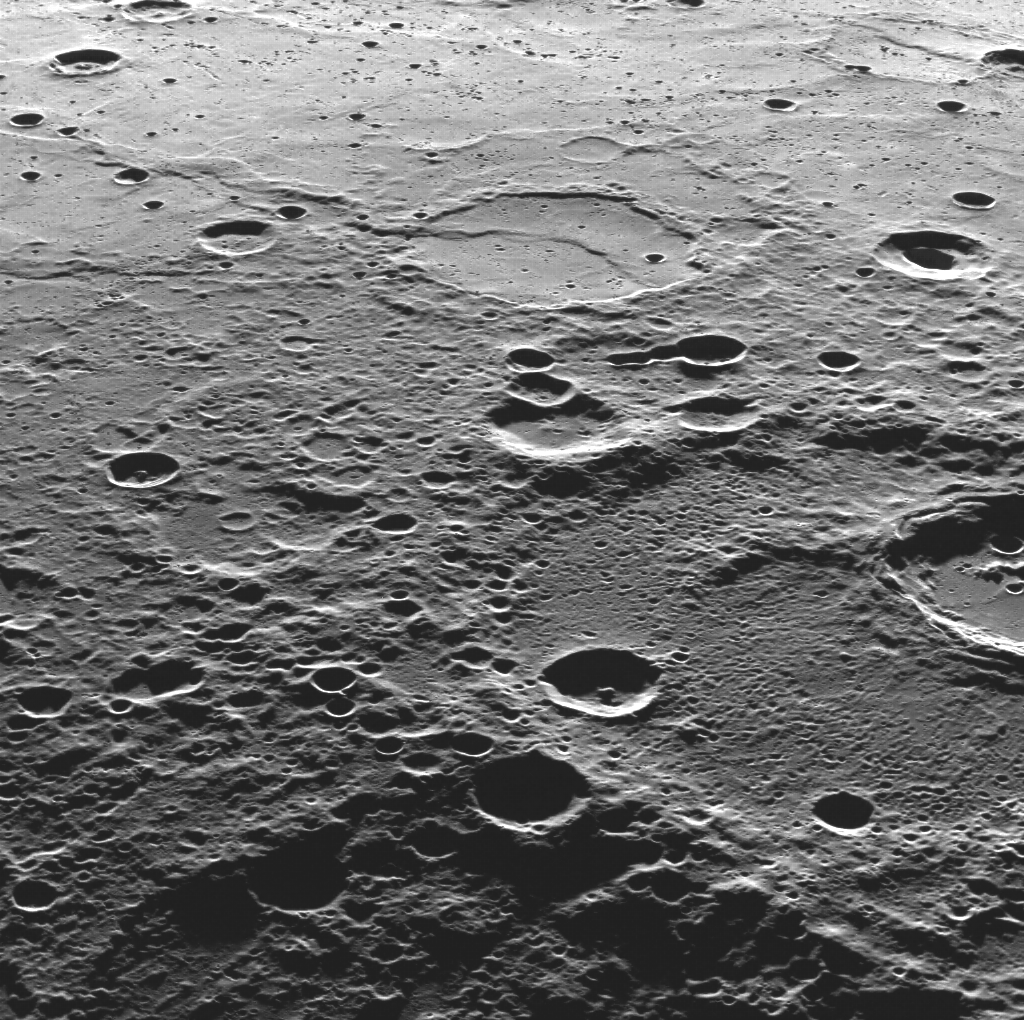

A View Towards the Plains

This view was captured as MDIS pointed to the east, which is oriented as the top of this image. Smooth plains extend into the distance, while the closer ground near the bottom of the image is more heavily cratered and hence rougher in texture. This location is on the edge of volcanic smooth plains that covers a a great extent of Mercury’s northern region.

This image was acquired as part of MDIS’s high-resolution surface morphology base map. The surface morphology base map will cover more than 90% of Mercury’s surface with an average resolution of 250 meters/pixel (0.16 miles/pixel or 820 feet/pixel). Images acquired for the surface morphology base map typically have off-vertical Sun angles (i.e., high incidence angles) and visible shadows so as to reveal clearly the topographic form of geologic features.

The MESSENGER spacecraft is the first ever to orbit the planet Mercury, and the spacecraft’s seven scientific instruments and radio science investigation are unraveling the history and evolution of the Solar System’s innermost planet. Visit the Why Mercury? section of this website to learn more about the key science questions that the MESSENGER mission is addressing. During the one-year primary mission, MDIS is scheduled to acquire more than 75,000 images in support of MESSENGER’s science goals.

Date acquired: August 12, 2011
Image Mission Elapsed Time (MET): 221626724
Image ID: 622112
Instrument: Wide Angle Camera (WAC) of the Mercury Dual Imaging System (MDIS)
WAC filter: 7 (748 nanometers)
Center Latitude: 62.40°
Center Longitude: 321.6° E
Resolution: 242 meters/pixel
Scale: The bottom of this image is 220 kilometers (140 miles) across
Incidence Angle: 82.5°
Emission Angle: 59.4°
Phase Angle: 142.0°

These images are from MESSENGER, a NASA Discovery mission to conduct the first orbital study of the innermost planet, Mercury. For information regarding the use of images, see the MESSENGER image use policy.

Credit: NASA/Johns Hopkins University Applied Physics Laboratory/Carnegie Institution of Washington